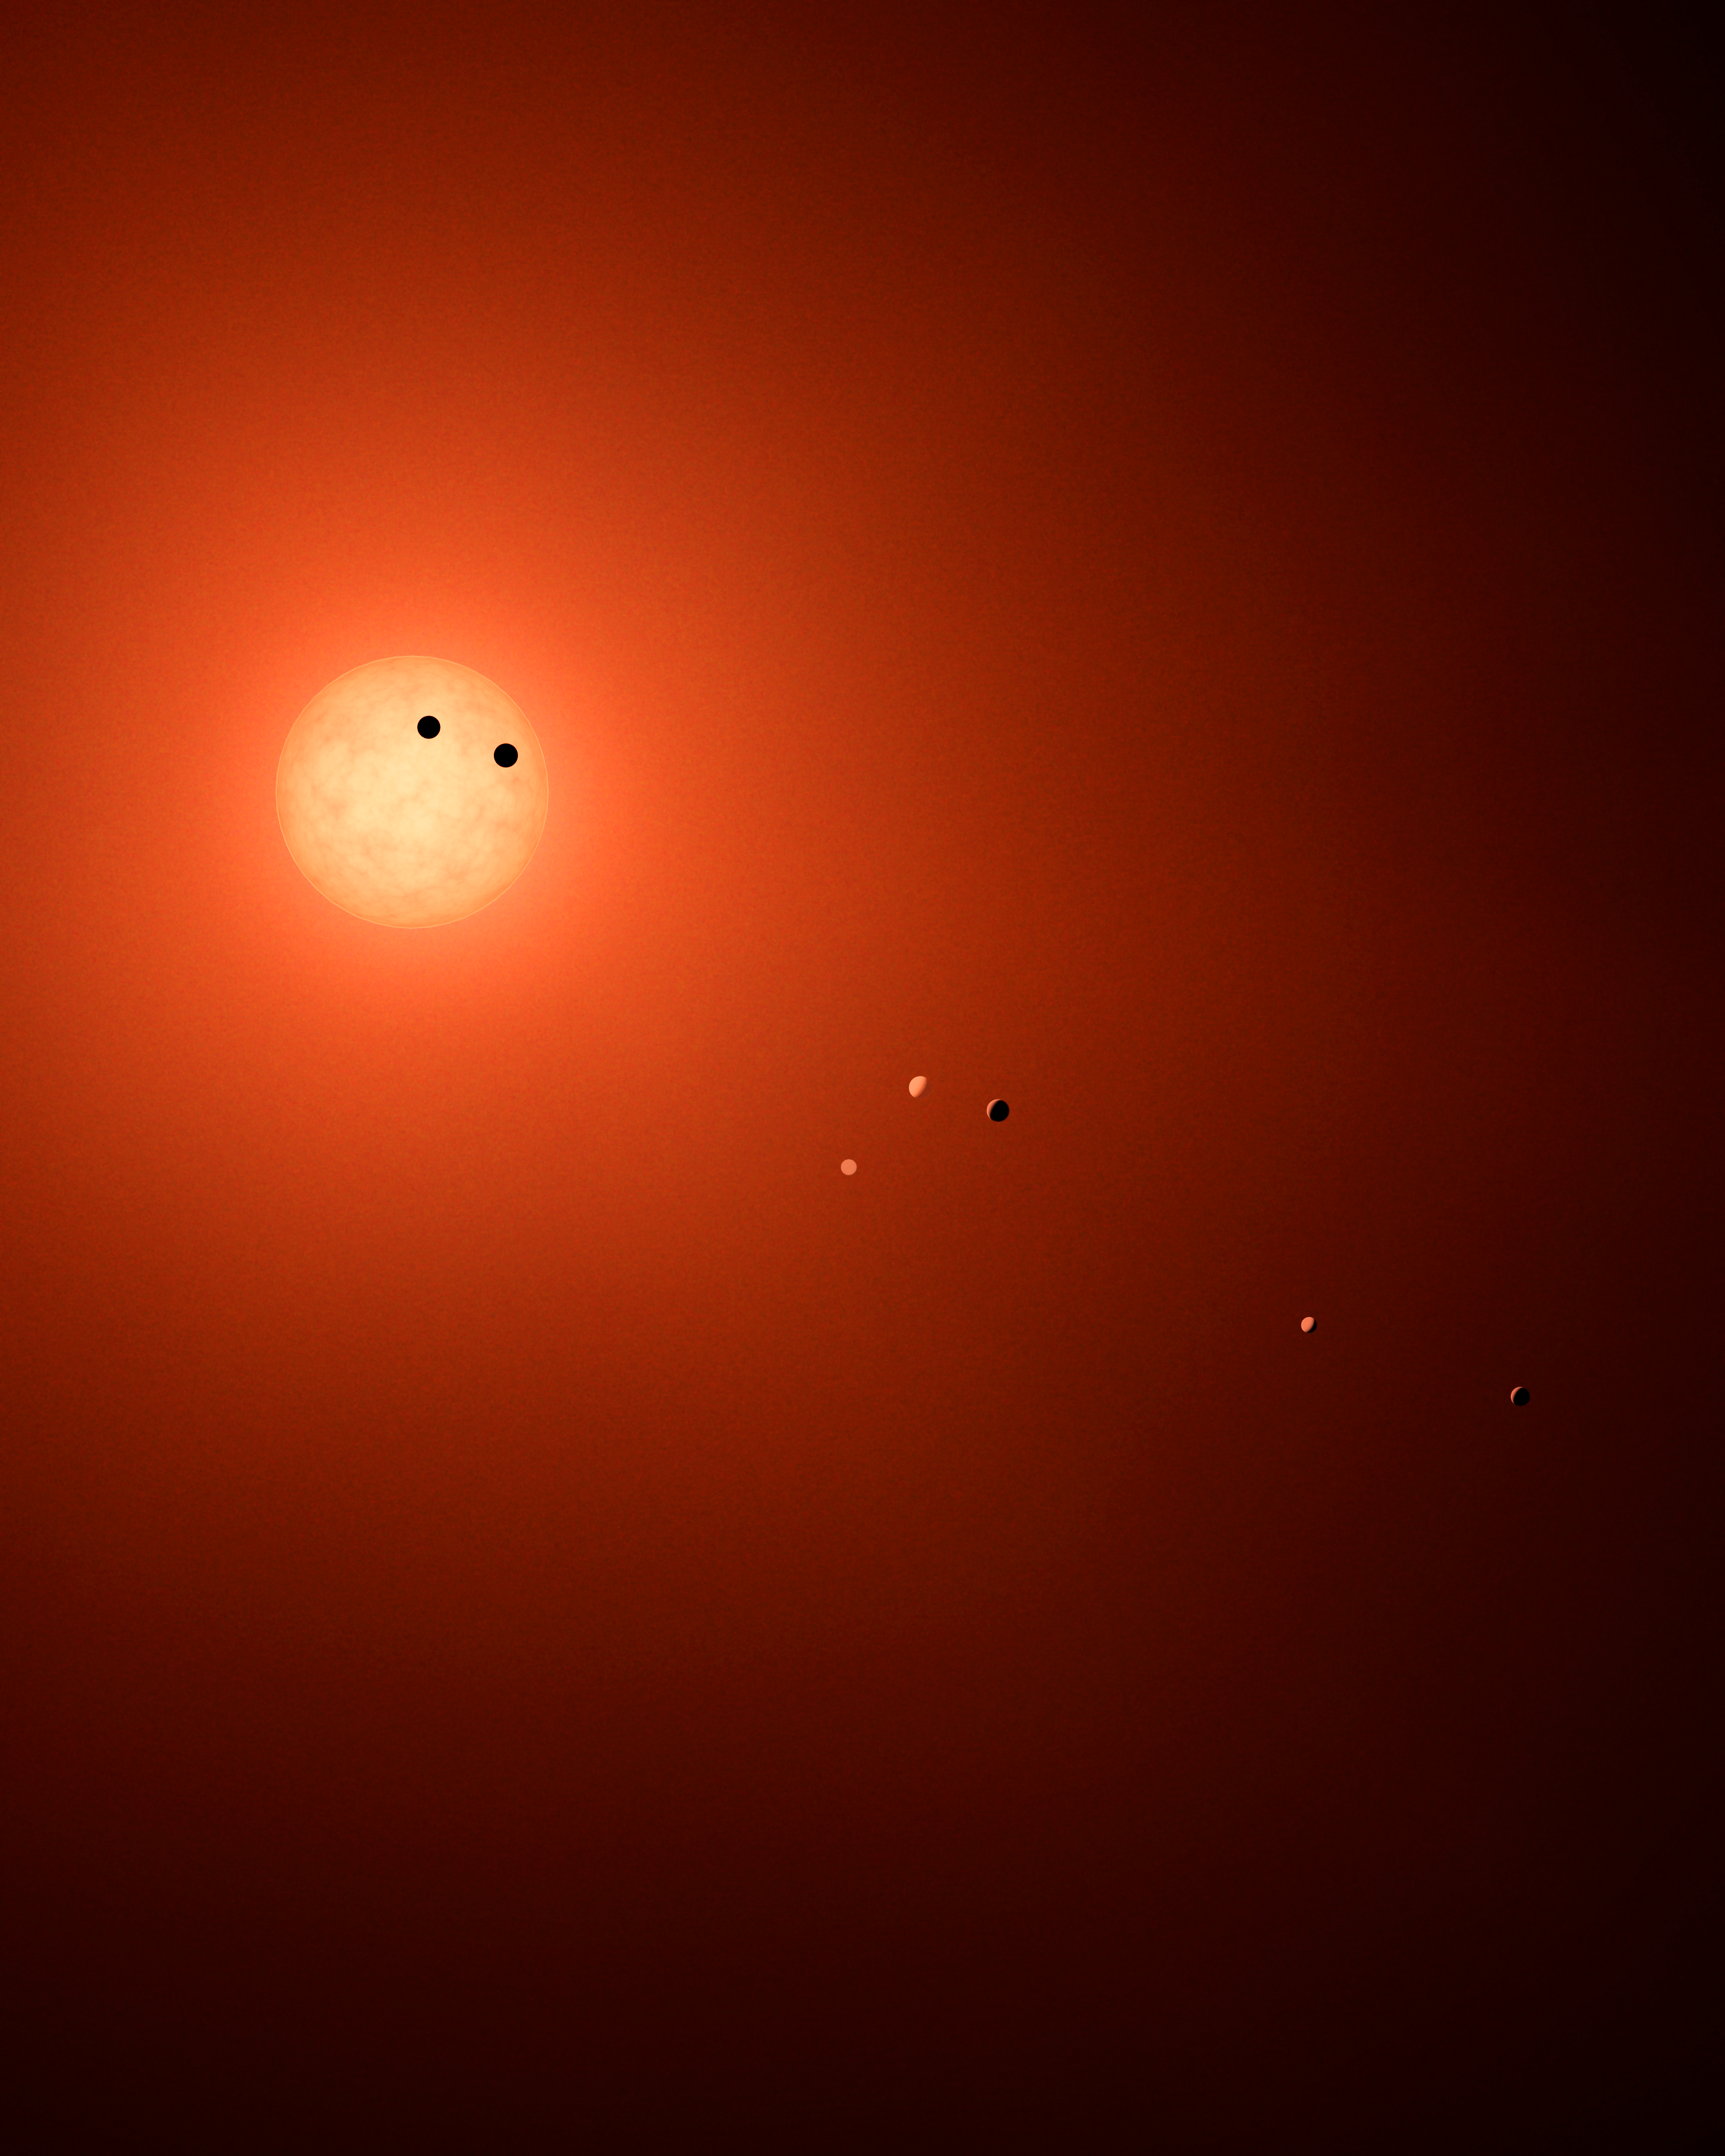

Transit Illustration of TRAPPIST-1

This illustration shows the seven TRAPPIST-1 planets as they might look as viewed from Earth using a fictional, incredibly powerful telescope. The sizes and relative positions are correctly to scale: This is such a tiny planetary system that its sun, TRAPPIST-1, is not much bigger than our planet Jupiter, and all the planets are very close to the size of Earth. Their orbits all fallwell within what, in our solar system, would be the orbital distance of our innermost planet, Mercury. With such small orbits, the TRAPPIST-1 planets complete a year in a matter of a few Earth days: 1.5 for the innermost planet, TRAPPIST-1b, and 20 for the outermost, TRAPPIST-1h.

This particular arrangement of planets with a double-transit reflect an actual configuration of the system during the 21 days of observations made by NASAs Spitzer Space Telescope in late 2016.

The system has been revealed through observations from NASA's Spitzer Space Telescope and the ground-based TRAPPIST (TRAnsiting Planets and PlanetesImals Small Telescope) telescope, as well as other ground-based observatories. The system was named for the TRAPPIST telescope.

NASA's Jet Propulsion Laboratory, Pasadena, California, manages the Spitzer Space Telescope mission for NASA's Science Mission Directorate, Washington. Science operations are conducted at the Spitzer Science Center at Caltech in Pasadena. Spacecraft operations are based at Lockheed Martin Space Systems Company, Littleton, Colorado. Data are archived at the Infrared Science Archive housed at Caltech/IPAC. Caltech manages JPL for NASA.

Credit: NASA/JPL-Caltech/R. Hurt (IPAC)